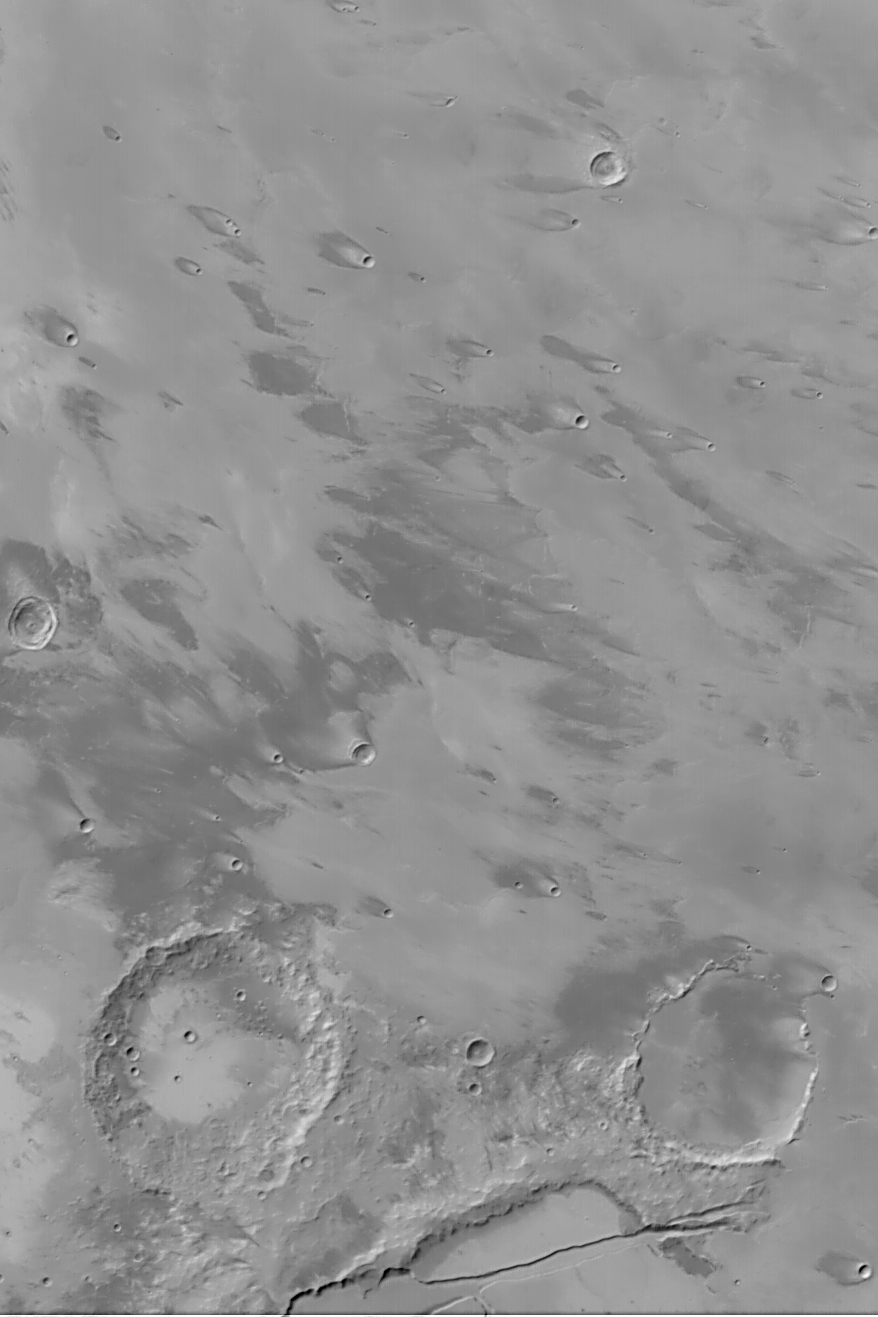

Daedalia Planum Wind Streaks

MGS MOC Release No. MOC2-459, 21 August 2003

This Mars Global Surveyor (MGS) Mars Orbiter Camera (MOC) wide angle (red camera) image shows streaks in the lee of obstacles such as meteor impact craters and lava flow margins in southwestern Daedalia Planum. The image covers an area about 252 km (157 mi) across near 13°S, 142°W. The streaks indicate that the dominant winds blow toward the northwest (left/upper left). Sunlight illuminates the scene from the left/upper left.

Credit: NASA/JPL/Malin Space Science Systems